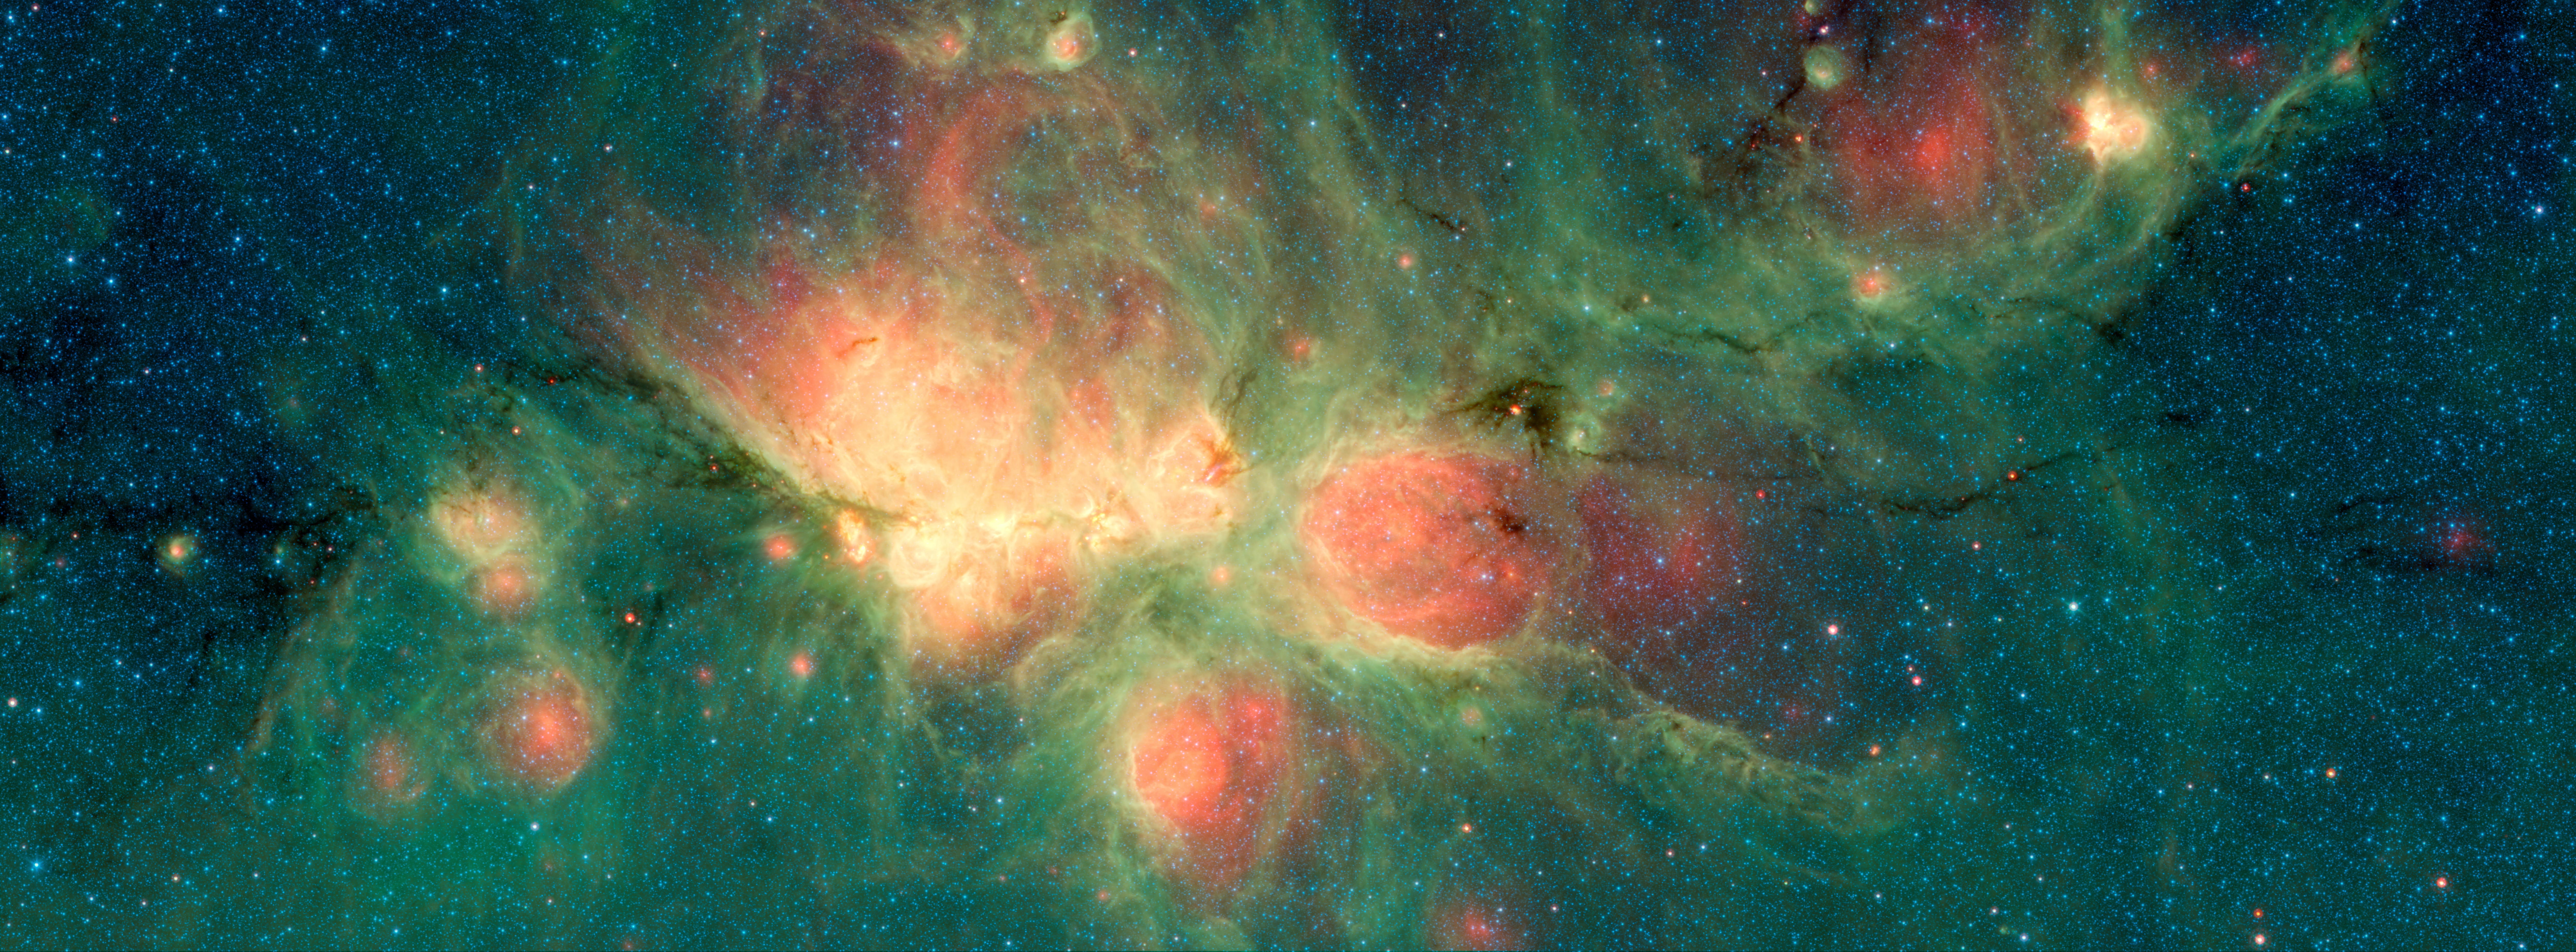

The Cat's Paw Nebula MIPS & IRAC

The Cat's Paw Nebula, imaged here by NASA's Spitzer Space Telescope, lies inside the Milky Way Galaxy and is located in the constellation Scorpius. Its distance from Earth is estimated to be between 1.3 kiloparsecs (about 4,200 light years) to 1.7 kiloparsecs (about 5,500 light years).

The bright, cloudlike band running left to right across the image shows the presence of gas and dust that can collapse to form new stars. The black filaments running through the nebula are particularly dense regions of gas and dust. The entire star-forming region is thought to be between 24 and 27 parsecs (80-90 light years) across.The stars that form inside the nebula heat up the pressurized gas surrounding them, such that the gas may expand and form "bubbles," which appear red in this image. Asymmetric bubbles may "burst," creating U-shaped features.

The green areas show regions where radiation from hot stars collided with large molecules and small dust grains called polycyclic aromatic hydocarbons (PAHs), causing them to fluoresce.

This image was compiled using data from two Spitzer instruments, the Infrared Array Camera (IRAC) and the Multiband Imaging Photometer (MIPS). The colors correspond with wavelengths of 3.6 microns (blue), 4.5 microns (cyan), 8 microns (green) and 24 microns (red).

Credit: NASA/JPL-Caltech